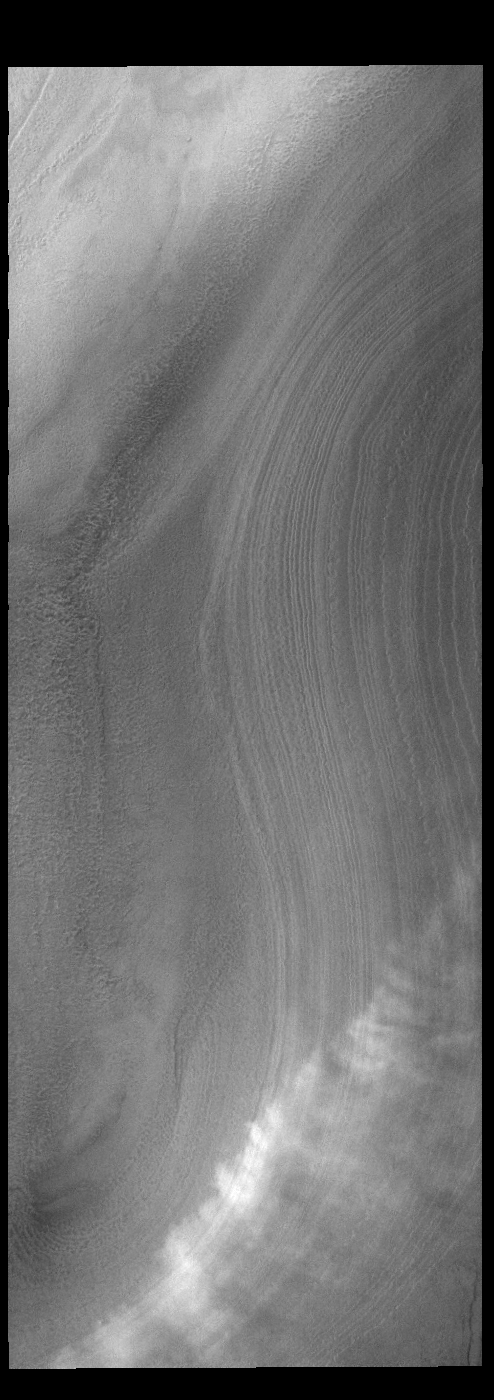

South Polar Clouds

Today’s VIS image shows a line of clouds over the south polar cap. These clouds are at an altitude above the surface where they are not directly interacting with the surface topography of the ice. During seasonal changes surface winds will sweep along the cap and create clouds where the winds dip into the troughs of the ice.

Credit: NASA/JPL-Caltech/ASU